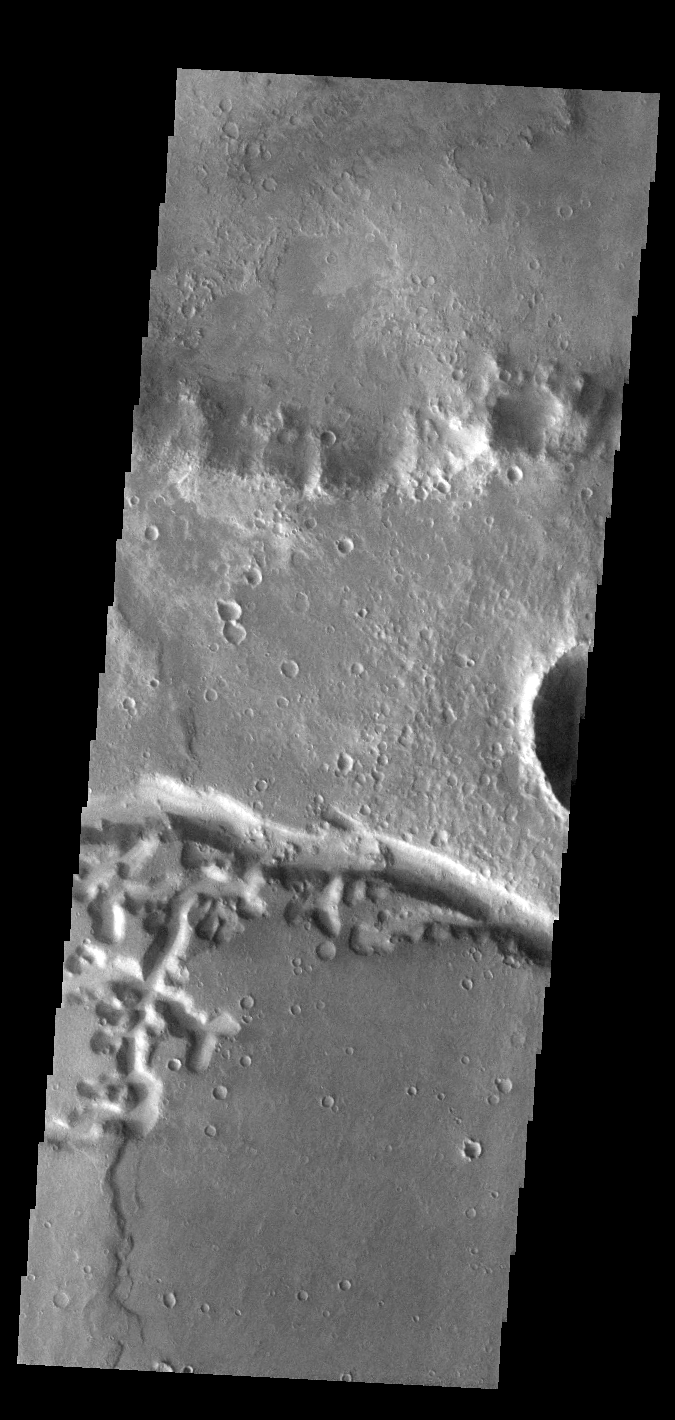

Nirgal Vallis

This VIS image shows a portion of Nirgal Vallis. A tributary of the channel is seen on the left side of the image, with the main channel crossing the image from left to right.

Credit: NASA/JPL-Caltech/ASU